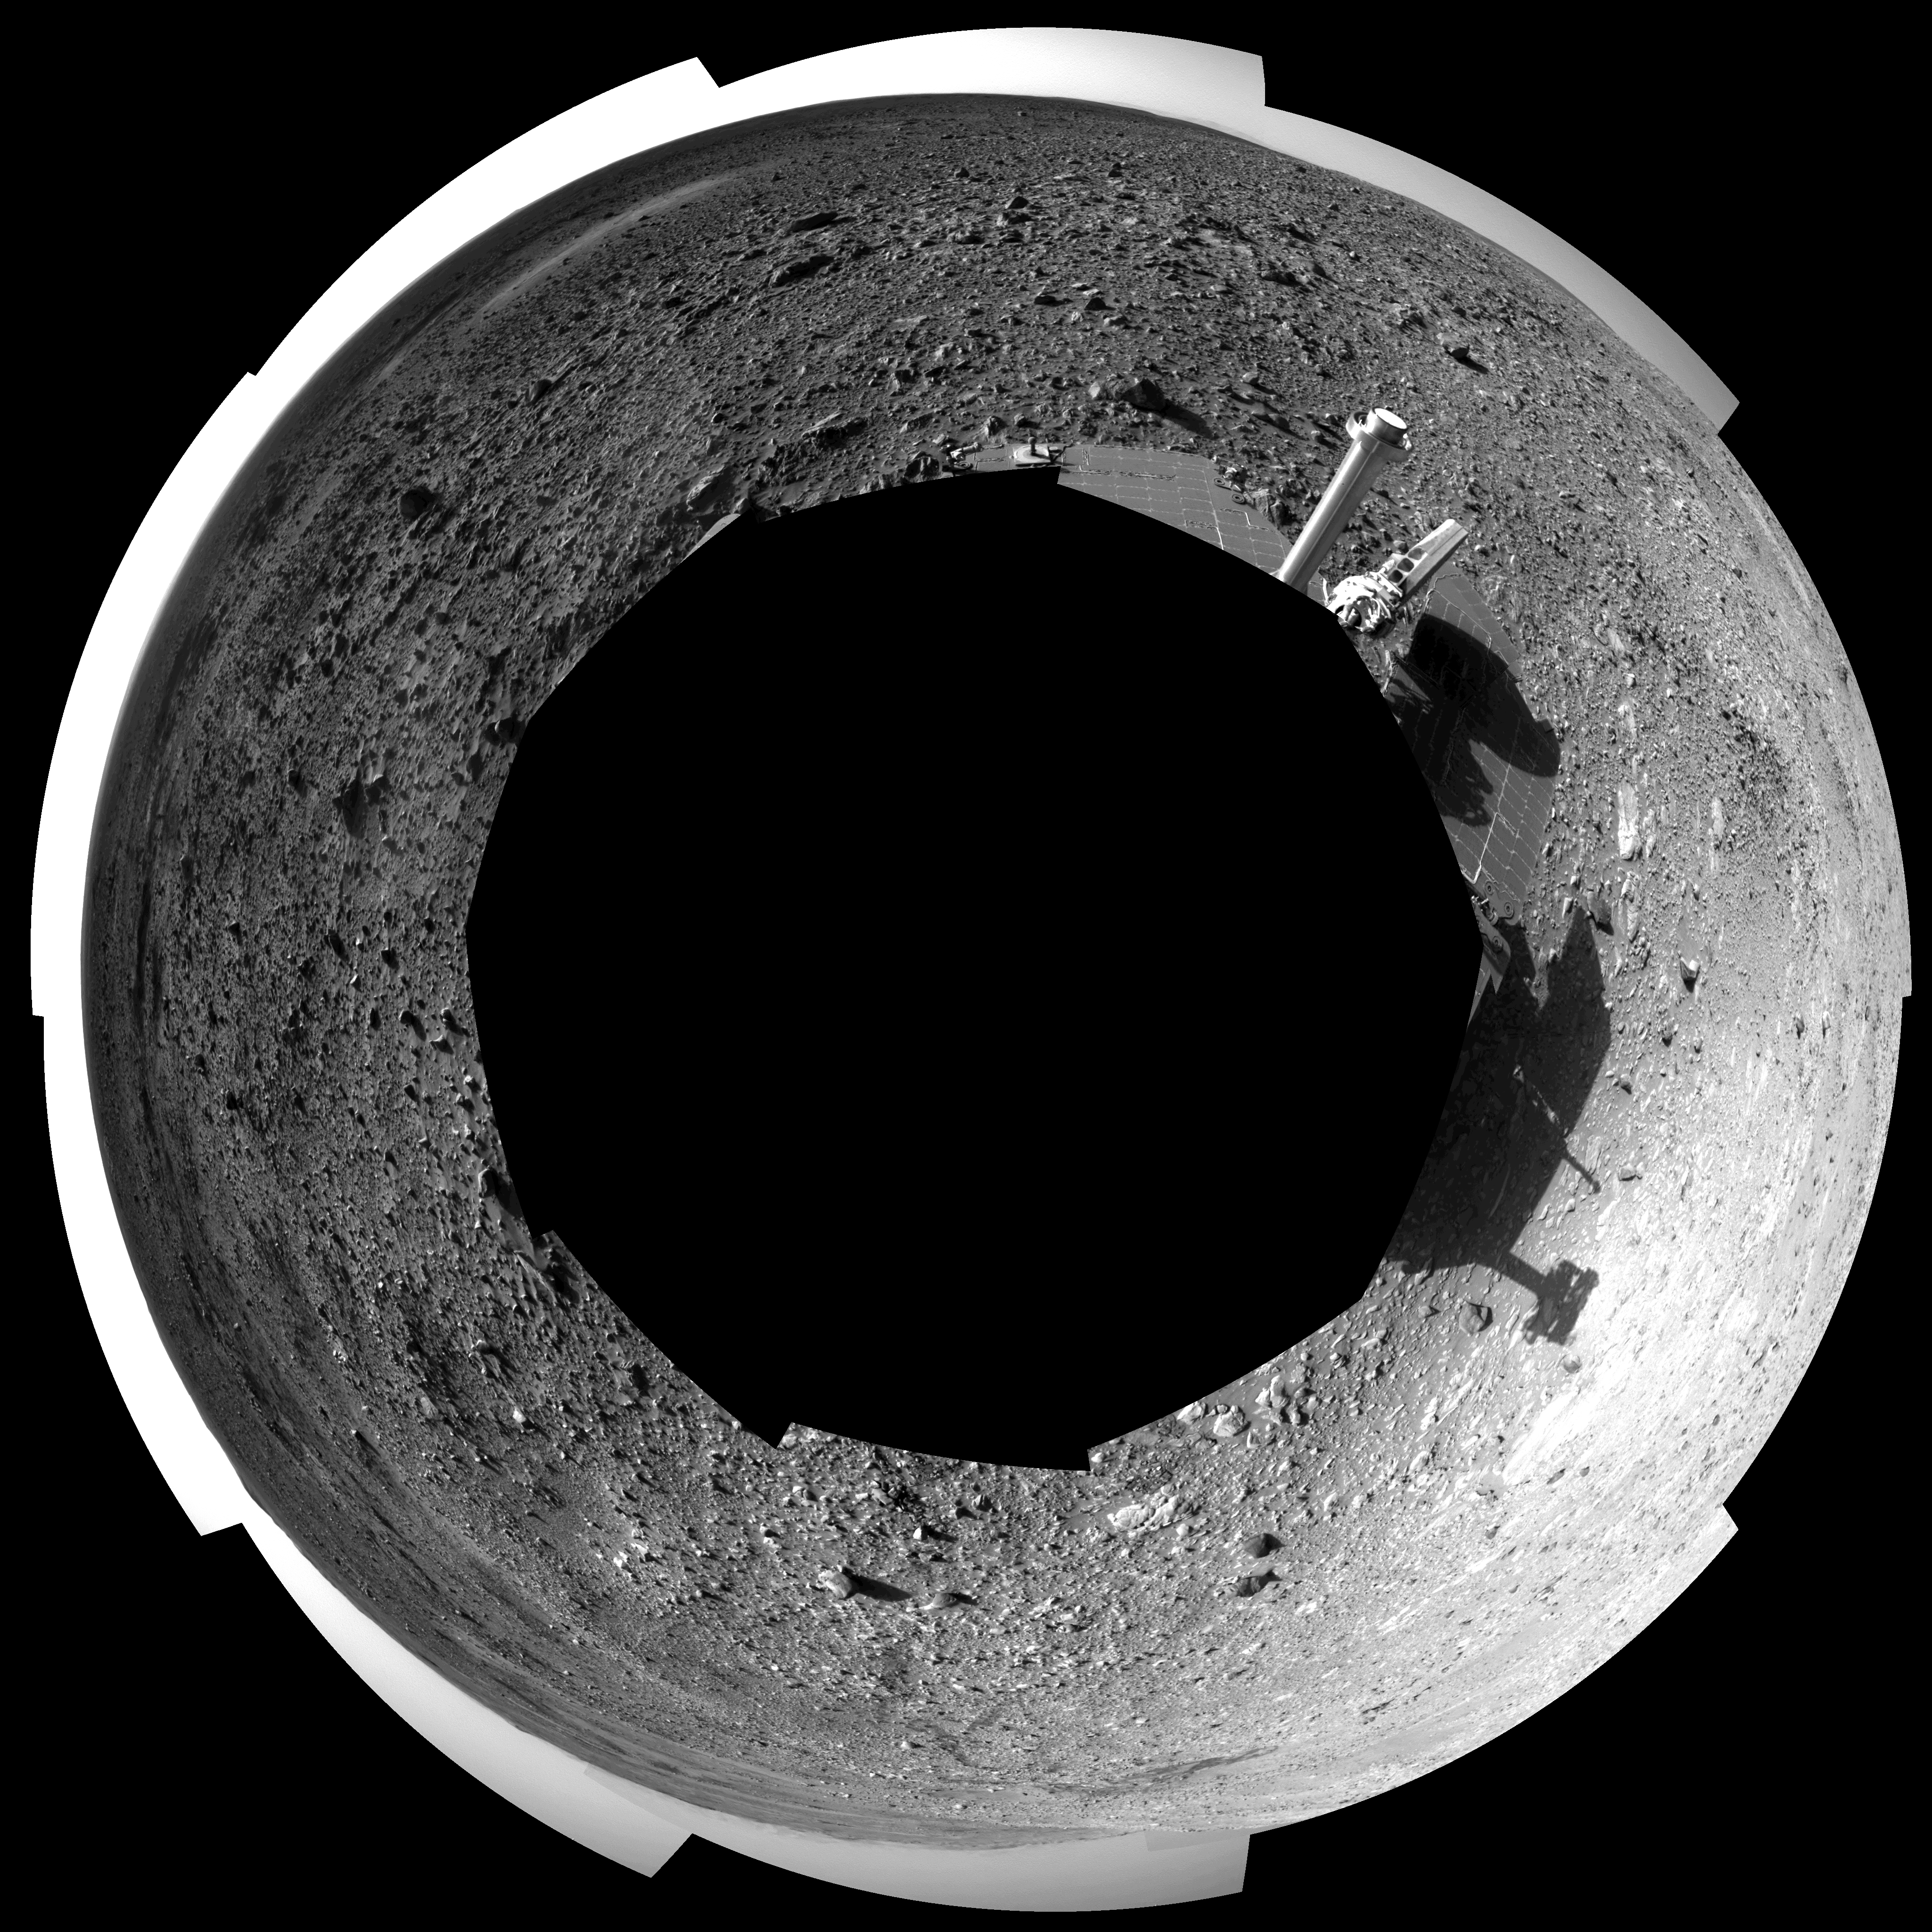

Hilly Surroundings (polar)

This 360-degree view shows the terrain surrounding NASA’s Mars Exploration Rover Spirit on the rover’s 189th sol on Mars (July 15, 2004). It was assembled from images taken by the rover’s navigation camera at a position referred to as Site 72, which is at the base of the “West Spur” portion of the “Columbia Hills.” The view is presented in a polar projection with geometrical seam correction.

Credit: NASA/JPL